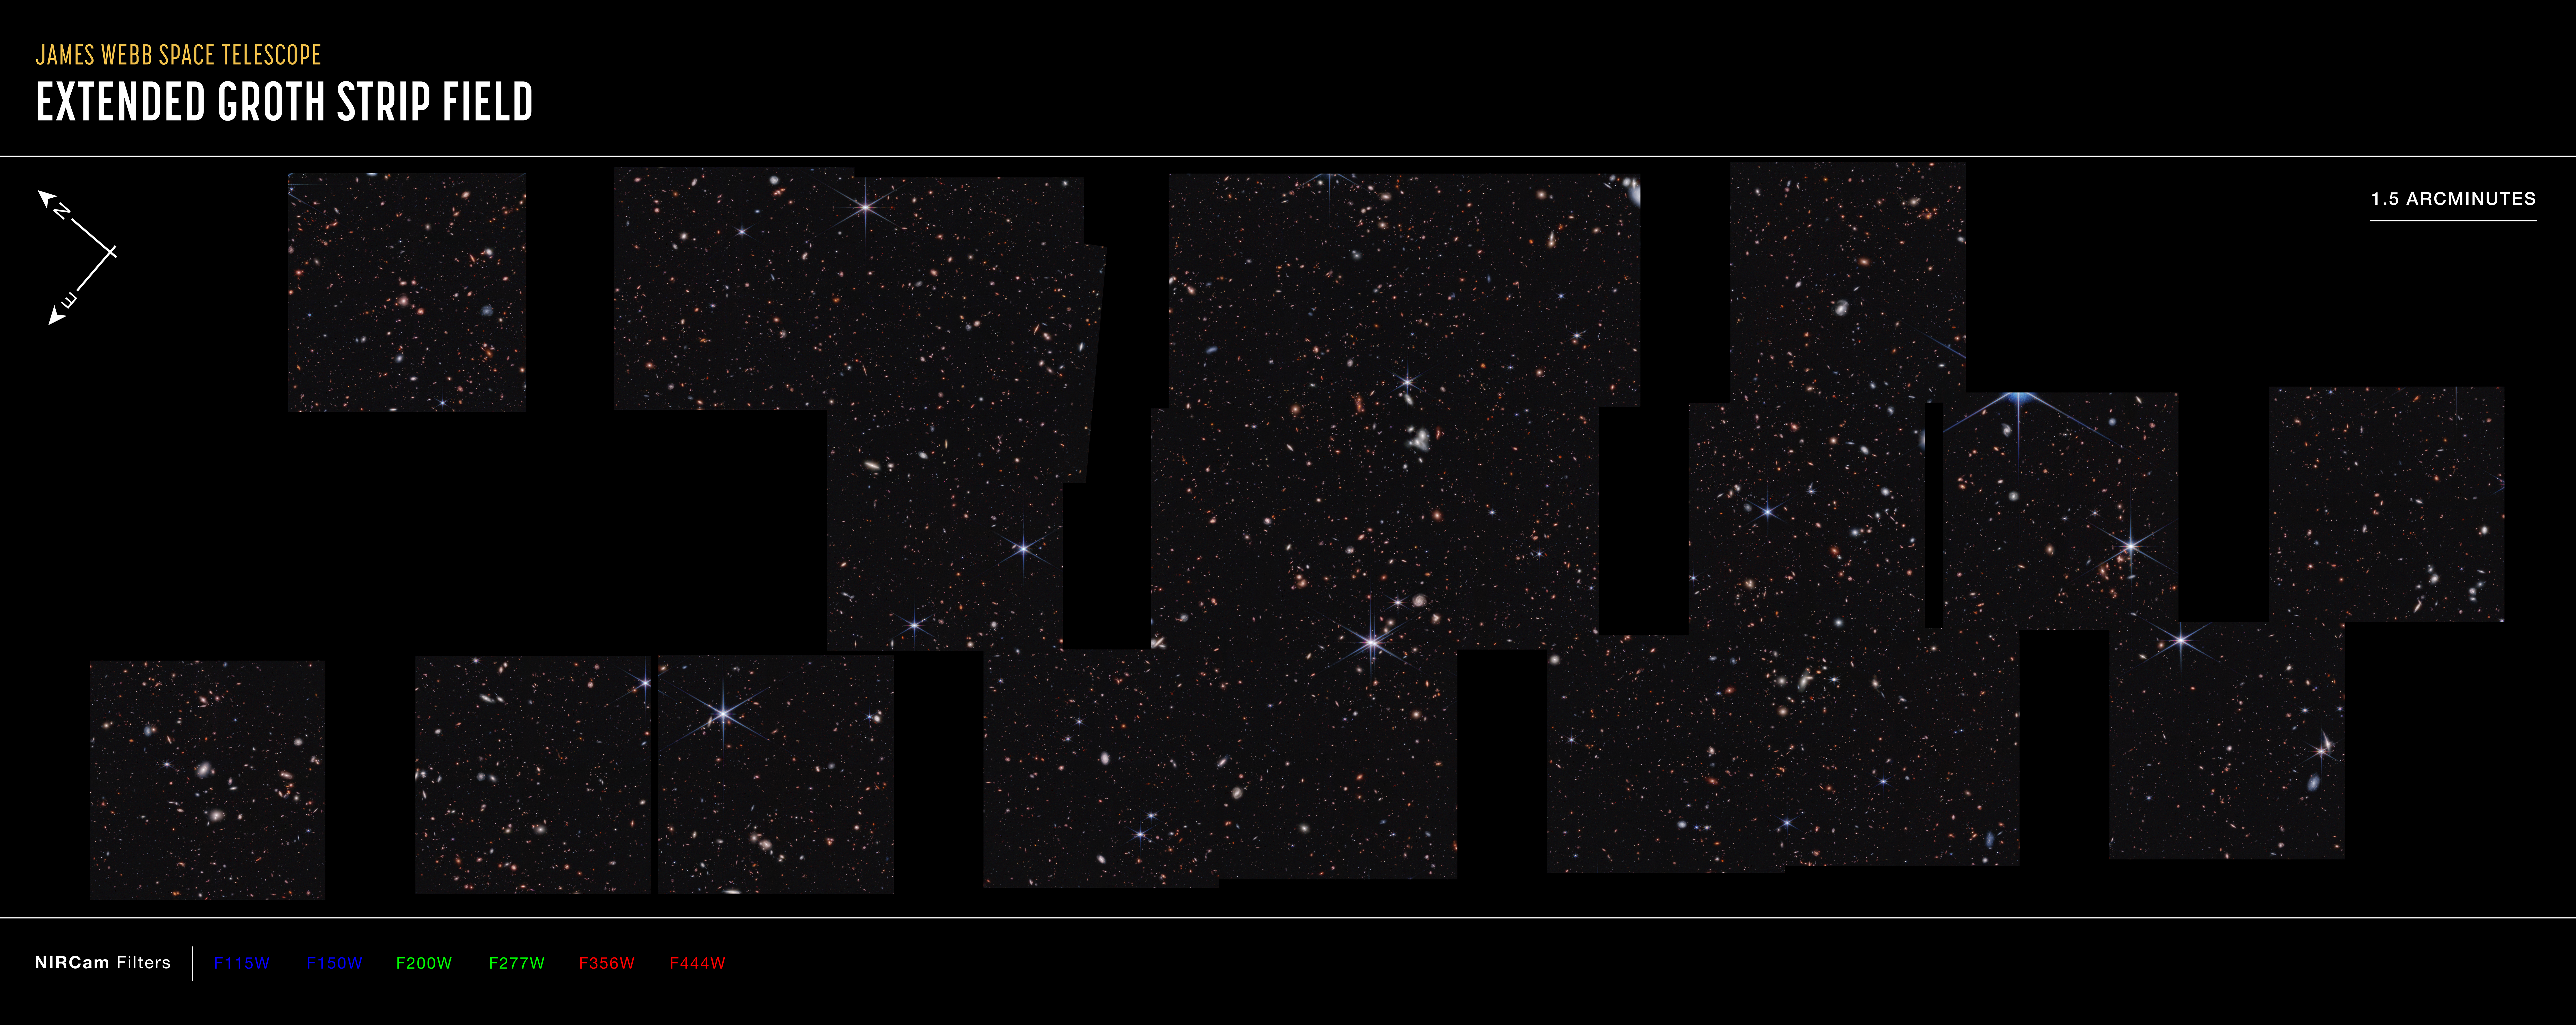

Cosmic Evolution Early Release Science (CEERS) Survey (NIRCam Compass Image)

Ten near-infrared pointings from NIRCam (the Near-Infrared Camera) aboard the James Webb Space Telescope were stitched together to create this mosaic, known as the Cosmic Evolution Early Release Science (CEERS) Survey. These observations are within the same region studied by the Hubble Space Telescope, which is known as the Extended Groth Strip.

The north and east compass arrows show the orientation of the image on the sky. Note that the relationship between north and east on the sky (as seen from below) is flipped relative to direction arrows on a map of the ground (as seen from above).

This image shows invisible near-infrared wavelengths of light that have been translated into visible-light colors. The color key shows which NIRCam filters were used when collecting the light. The color of each filter name is the visible light color used to represent the infrared light that passes through that filter.

The scale bar is labeled in arcminutes, which is a measure of angular distance on the sky. One arcminute is equal an angular measurement equal to 1/60 of one degree. (The full Moon has an angular diameter of about 30 arcminutes.) The actual size of an object that covers one arcminute on the sky depends on its distance from the telescope.

Read the full image caption.

Credit: Image: NASA, ESA, CSA, Steve Finkelstein (UT Austin), Micaela Bagley (UT Austin), Rebecca Larson (UT Austin); Image Processing: Alyssa Pagan (STScI)